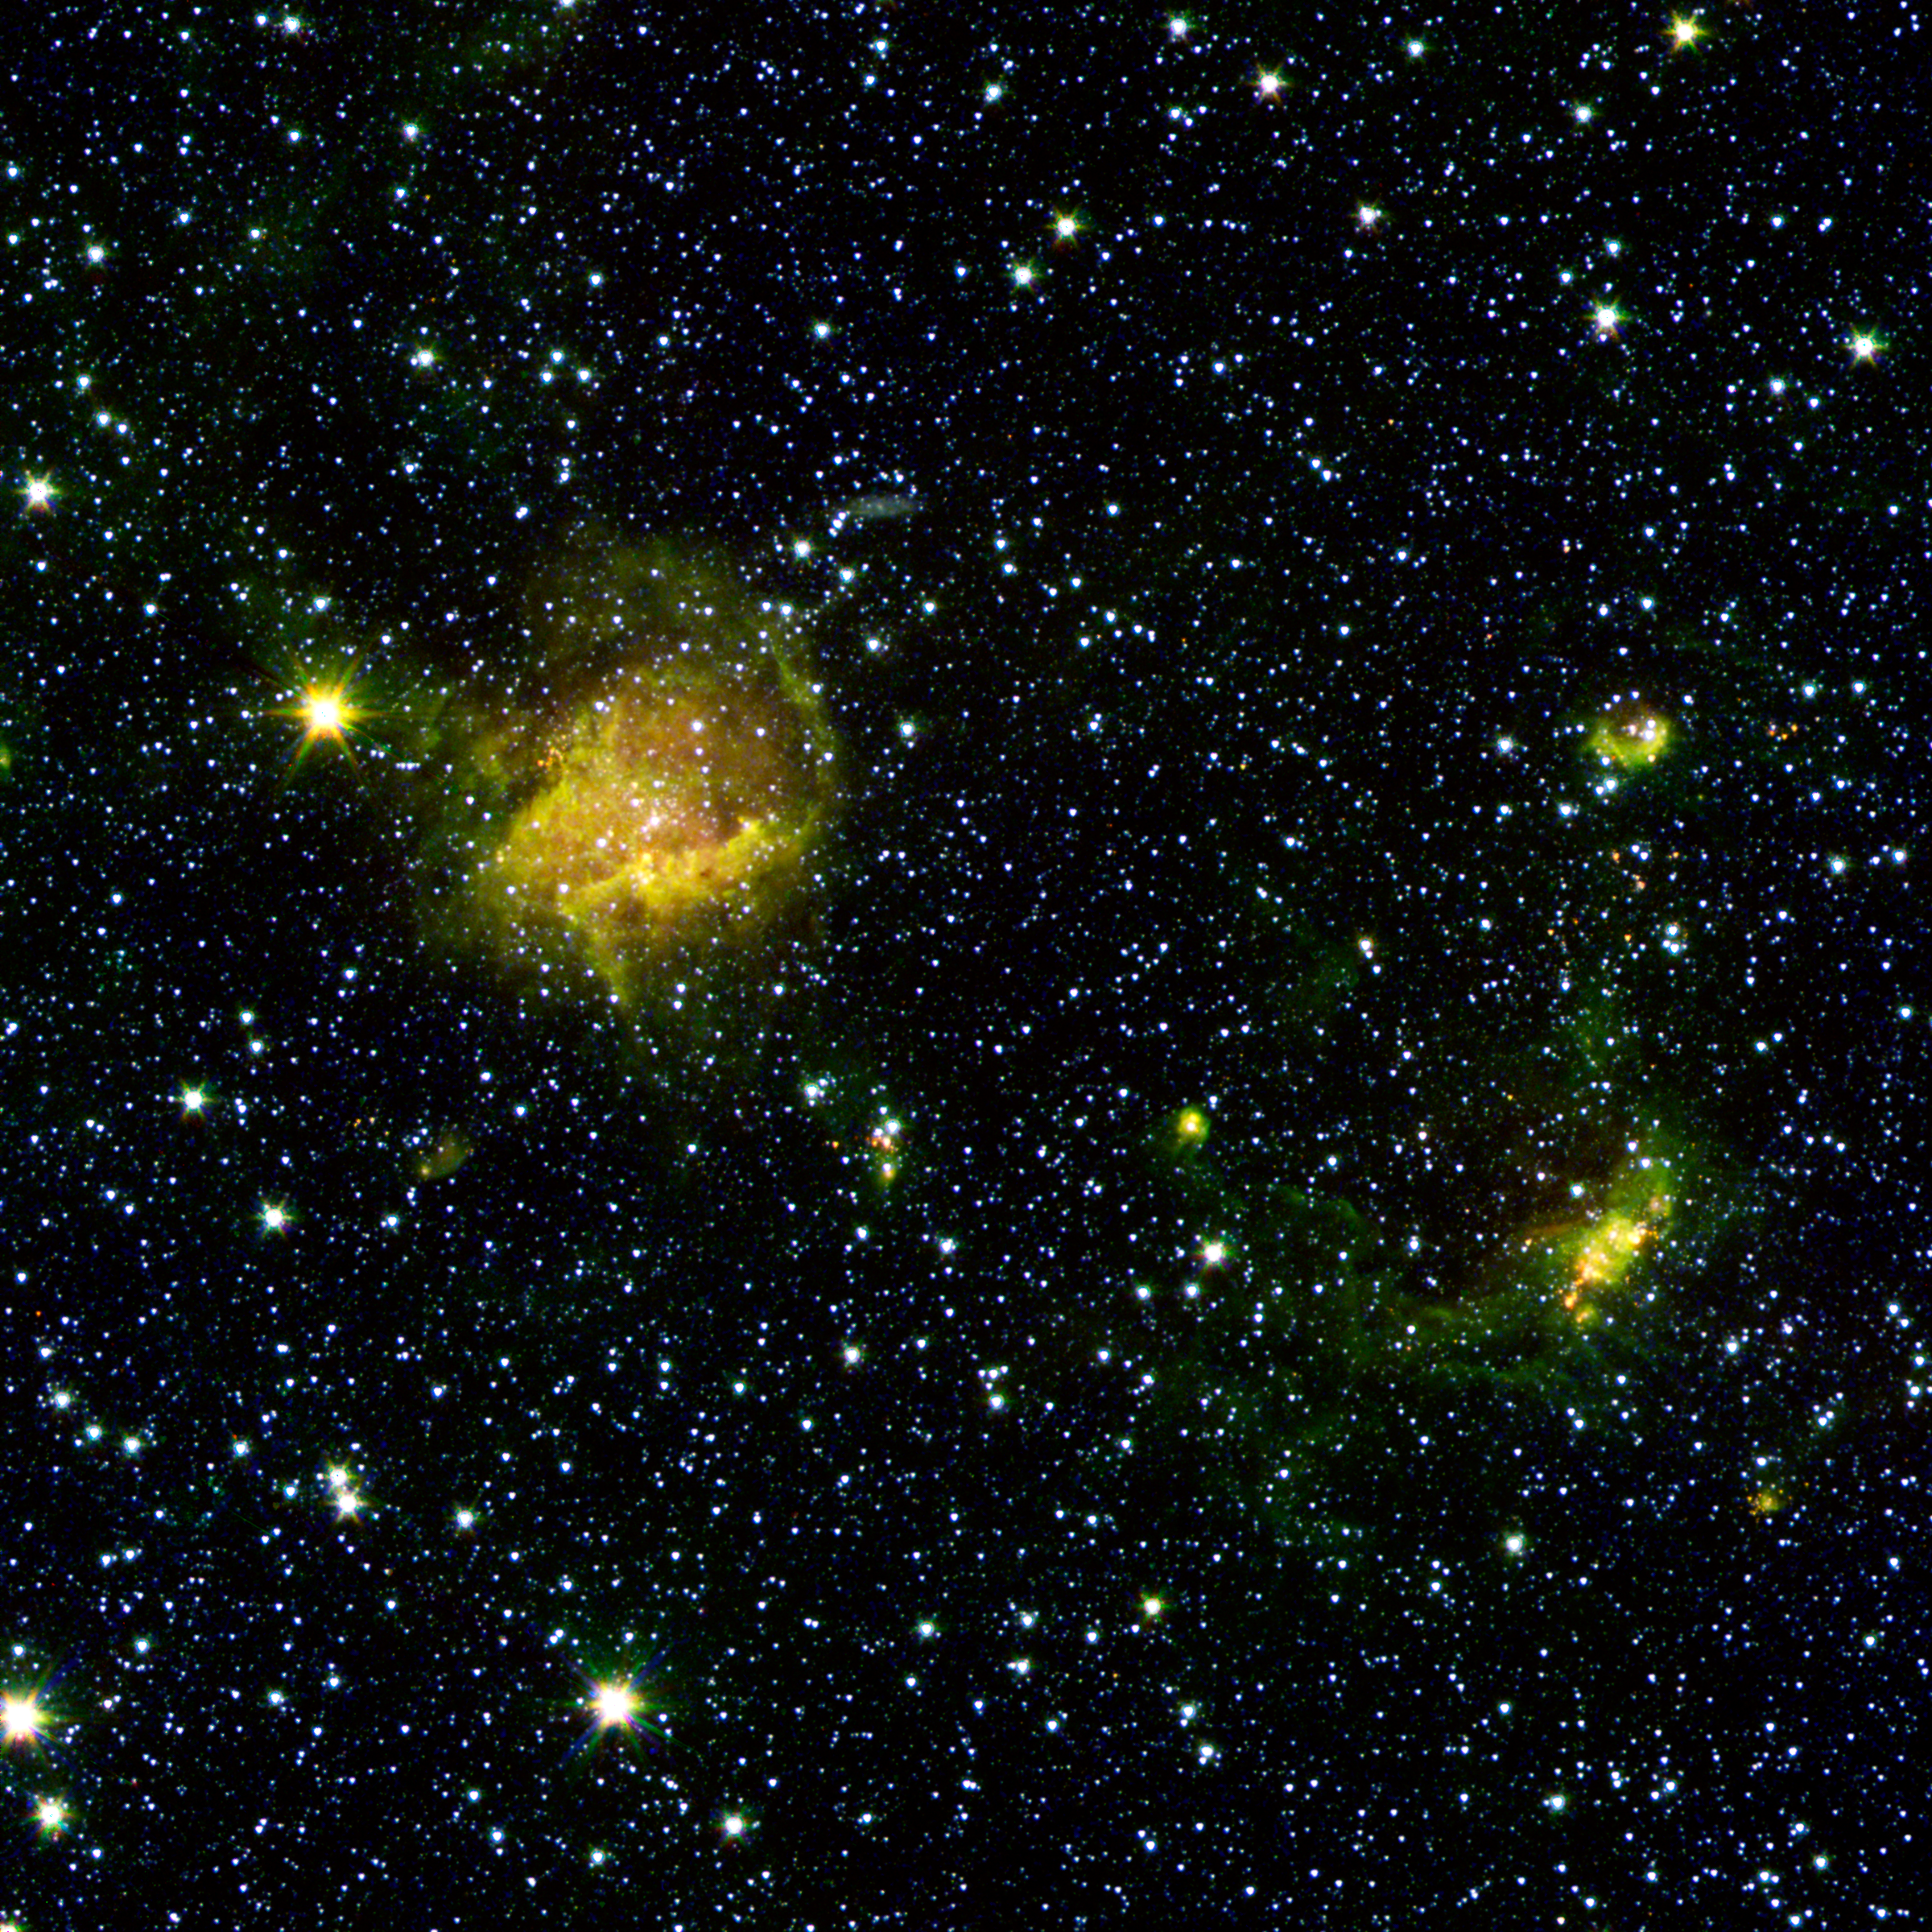

Beastly Stars and a Bubble

A star-forming region called BG2107+49 shines from the considerable distance of more than 30,000 light-years away in the upper left of this image from NASA’s Spitzer Space Telescope. With Spitzer’s resolution and sensitivity, however, astronomers can “zoom in” on the action of star birth unfolding there, where behemoth stars ten to twenty times the mass of our sun are taking shape. To the right looms an expanding bubble of star formation likely triggered by powerful stellar winds blown from an earlier generation of stars that arose in the ring’s center. The smattering of little red dots in the area and elsewhere are young forming stars still cocooned in gas and dust.

This image is a combination of data from Spitzer and the Two Micron All Sky Survey (2MASS). The Spitzer data was taken after Spitzer’s liquid coolant ran dry in May 2009, marking the beginning of its “warm” mission. Light from Spitzer’s remaining infrared channels at 3.6 and 4.5 microns has been represented in green and red, respectively. 2MASS observations at 2.2 microns are blue.

Credit: NASA/JPL-Caltech/2MASS/SSI/University of Wisconsin